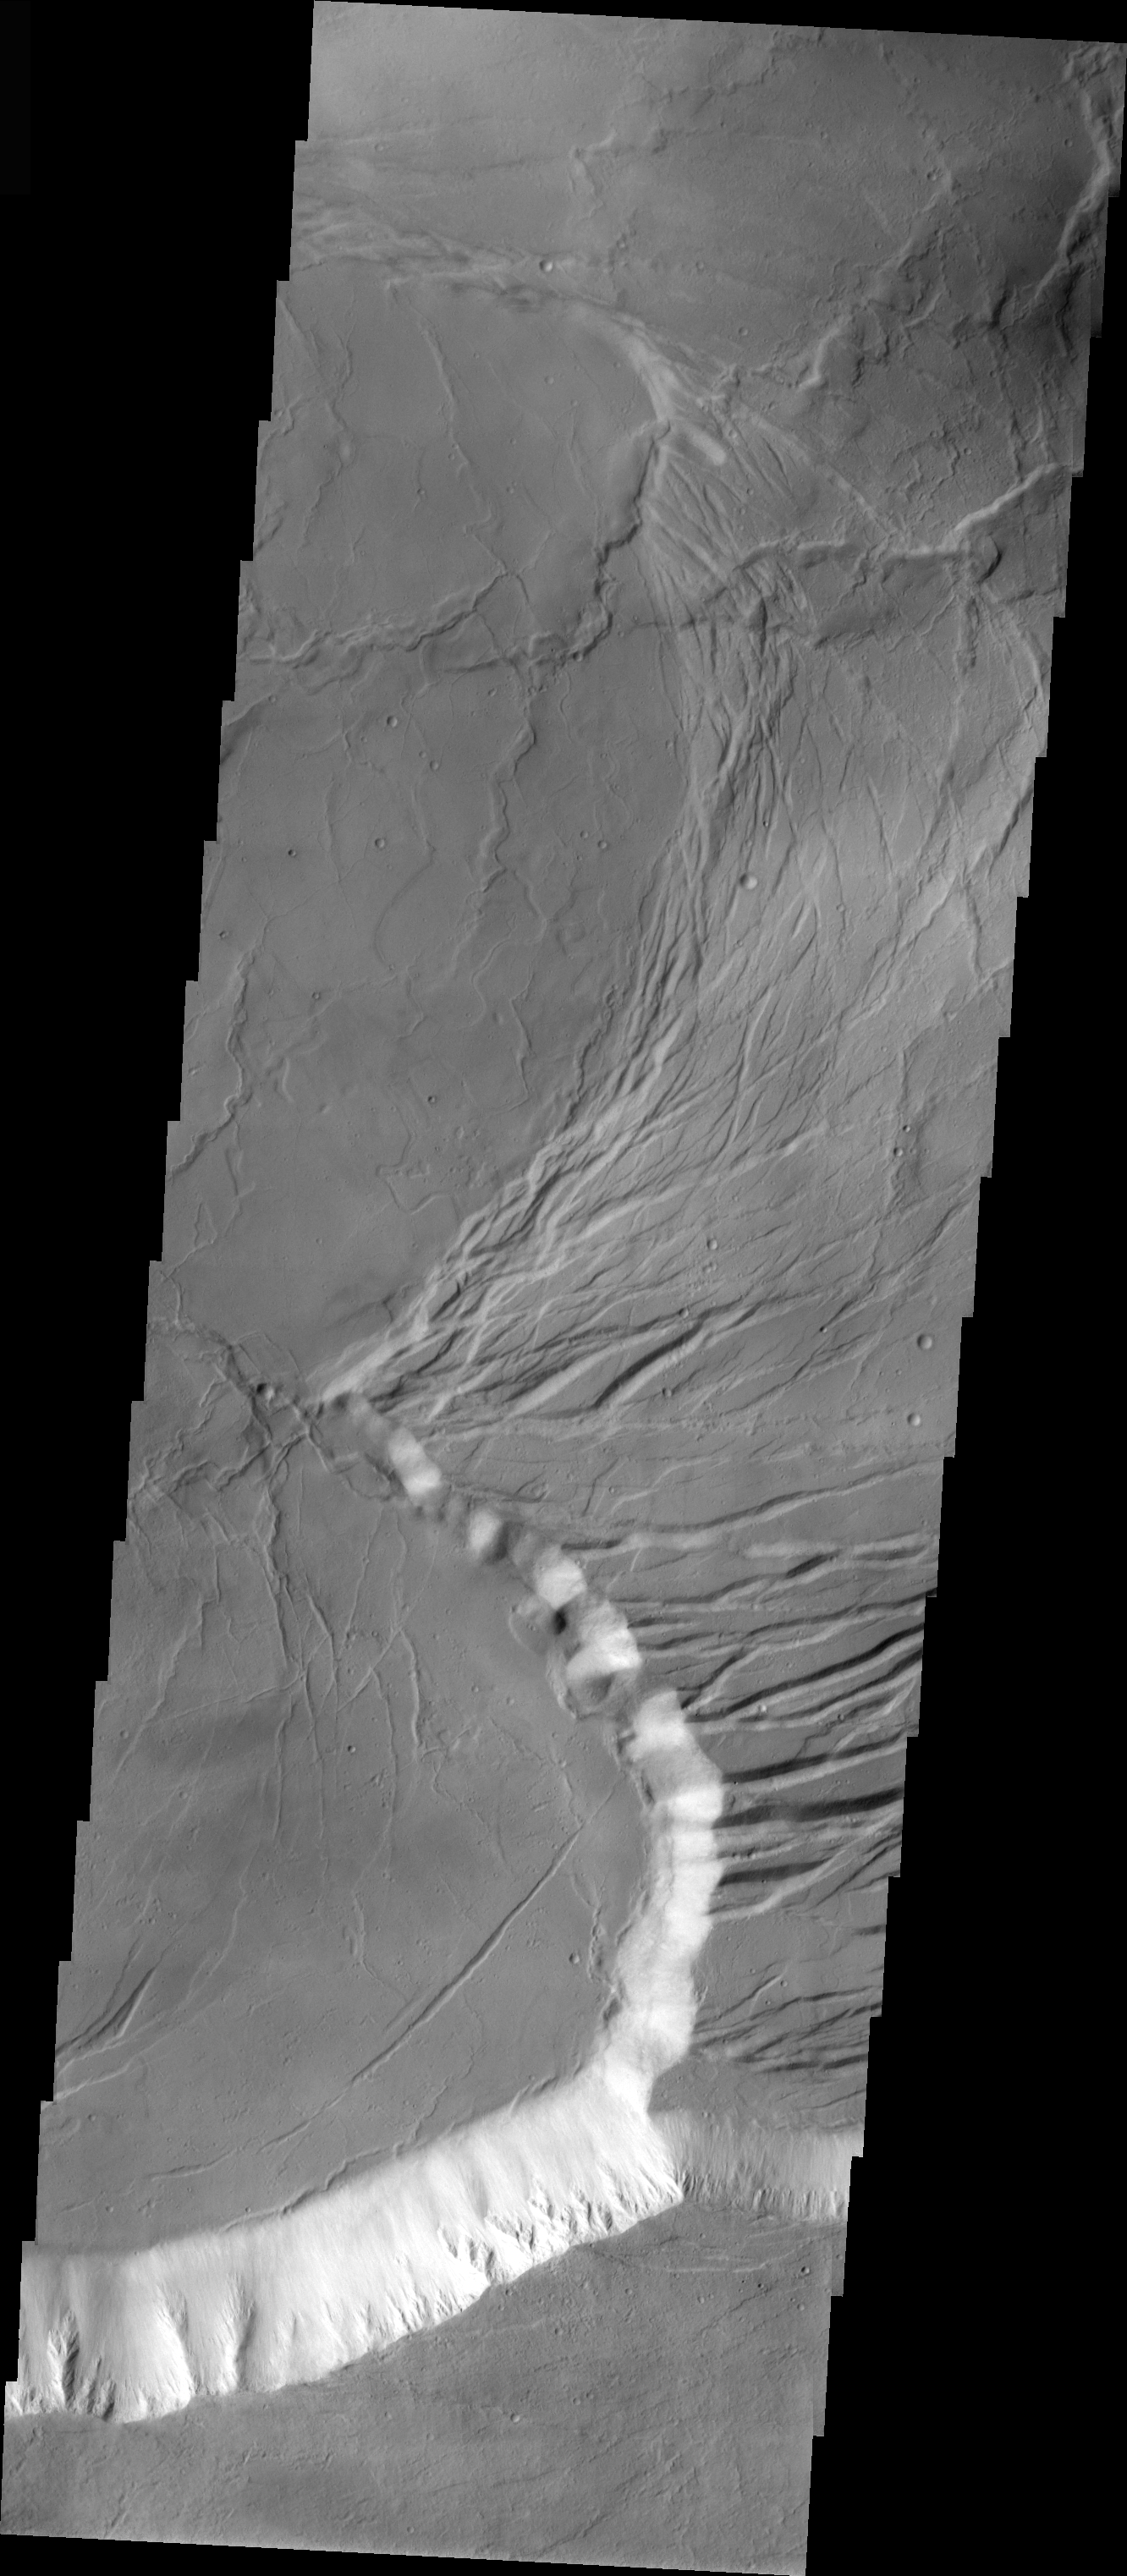

Arcuate Fractures in Olympus Mons Caldera

This VIS image shows part of the caldera at the summit of Olympus Mons — a huge volcano. The arcuate (curved) fractures seen on the right side of the caldera floor were likely formed when later eruptions occurred — note the smoother, younger section to the left.

Image information: VIS instrument. Latitude 18.2, Longitude 226.9 East (133.1 West). 19 meter/pixel resolution.

Note: this THEMIS visual image has not been radiometrically nor geometrically calibrated for this preliminary release. An empirical correction has been performed to remove instrumental effects. A linear shift has been applied in the cross-track and down-track direction to approximate spacecraft and planetary motion. Fully calibrated and geometrically projected images will be released through the Planetary Data System in accordance with Project policies at a later time.

NASA’s Jet Propulsion Laboratory manages the 2001 Mars Odyssey mission for NASA’s Office of Space Science, Washington, D.C. The Thermal Emission Imaging System (THEMIS) was developed by Arizona State University, Tempe, in collaboration with Raytheon Santa Barbara Remote Sensing. The THEMIS investigation is led by Dr. Philip Christensen at Arizona State University. Lockheed Martin Astronautics, Denver, is the prime contractor for the Odyssey project, and developed and built the orbiter. Mission operations are conducted jointly from Lockheed Martin and from JPL, a division of the California Institute of Technology in Pasadena.

Credit: NASA/JPL/Arizona State University